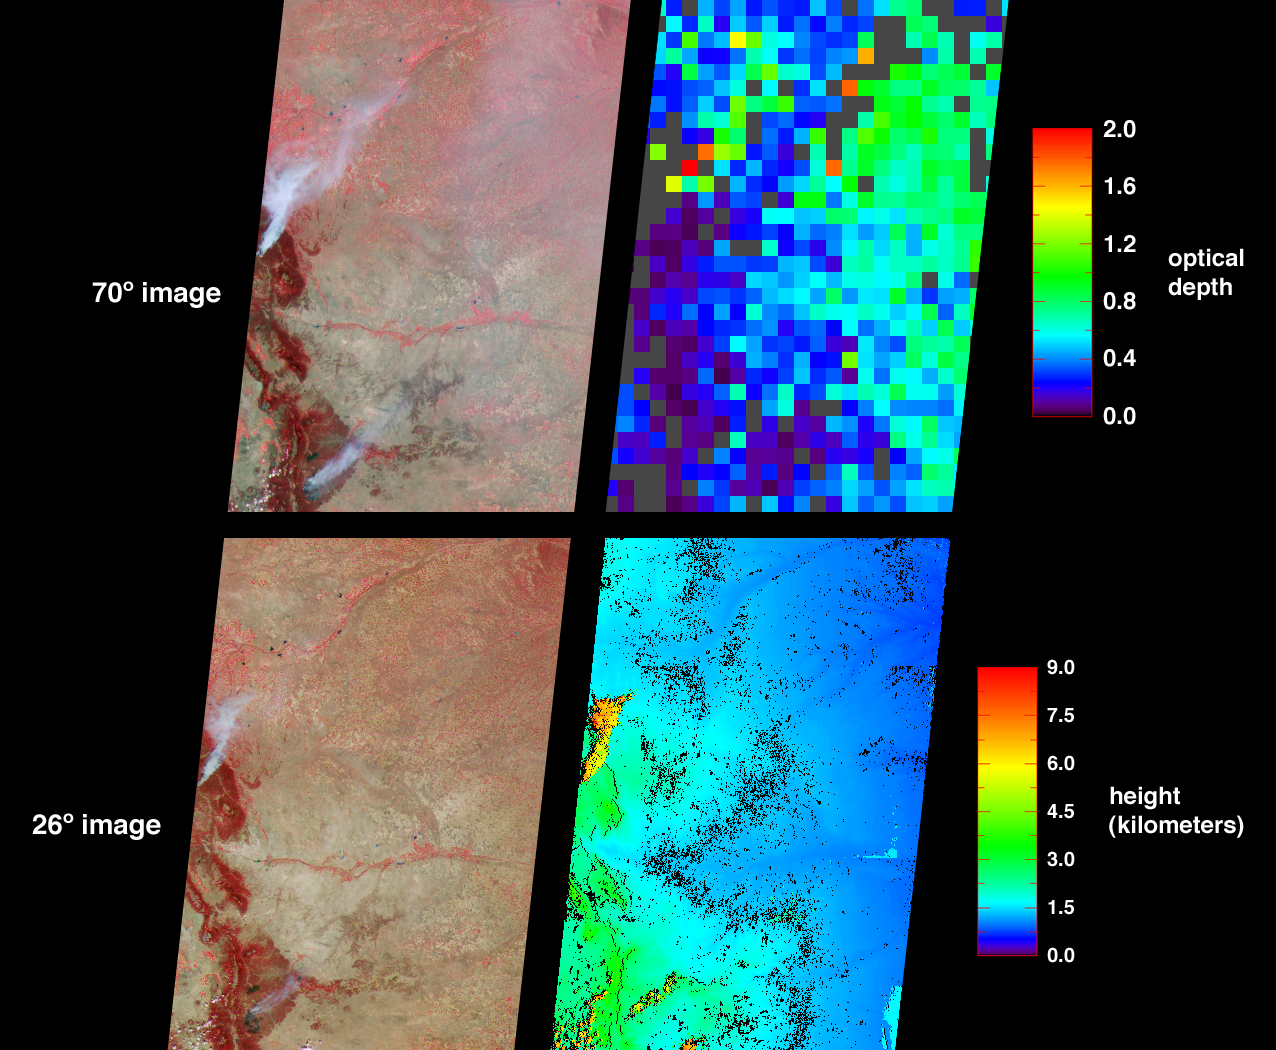

Smoke from Colorado Wildfires

The Hayman fire, situated about 65 kilometers southwest of Denver, Colorado, is the largest fire ever recorded in that state. The amount and distribution of smoke from the Hayman fire and from the Ponil Complex fires south of the New Mexico-Colorado border are portrayed in these views from the Multi-angle Imaging SpectroRadiometer (MISR). The images were captured on June 9, 2002, on the second day of the Hayman fire, when only about 13 percent of the total 137,000 acres eventually consumed had been scorched.

The image at top-left was acquired by MISR’s most oblique (70-degree) forward-viewing camera, and the view at bottom-left was captured by MISR’s 26-degree forward-viewing camera. Both left-hand panels are “false color” views, utilizing near-infrared, red, and blue spectral bands displayed as red, green and blue respectively. With this spectral combination, highly vegetated areas appear red. At top right is a map of aerosol optical depth. This map utilizes the capability of the oblique view angles to measure the abundance of particles in the atmosphere. Haze distributed across the eastern part of the state is indicated by a large number of green pixels, and areas where no retrieval occurred are shown in dark grey. The more oblique perspective utilized within the top panels enhances the appearance of smoke and reveals the haze. In the lower left-hand panel the view is closer to nadir (downward-looking). Here the smoke plumes appear more compact and the haze across eastern Colorado is not detected. The lower right-hand panel is a stereoscopically derived height field that echoes the compact shape of the smoke plumes in the near-nadir image. Results indicate that the smoke plumes reached altitudes of a few kilometers above the surface terrain, or about the same height as the small clouds that appear orange along the bottom edge to the left of center.

Data used in these visualizations were generated as part of operational processing at the Atmospheric Sciences Data Center at NASA Langley Research Center. The images were acquired during Terra orbit 13170 and cover an area of about 400 kilometers x 565 kilometers. They utilize data from blocks 58 to 61 within World Reference System-2 path 32.

MISR was built and is managed by NASA’s Jet Propulsion Laboratory, Pasadena, CA, for NASA’s Office of Earth Science, Washington, DC. The Terra satellite is managed by NASA’s Goddard Space Flight Center, Greenbelt, MD. JPL is a division of the California Institute of Technology.

Credit: NASA/GSFC/LaRC/JPL, MISR Team